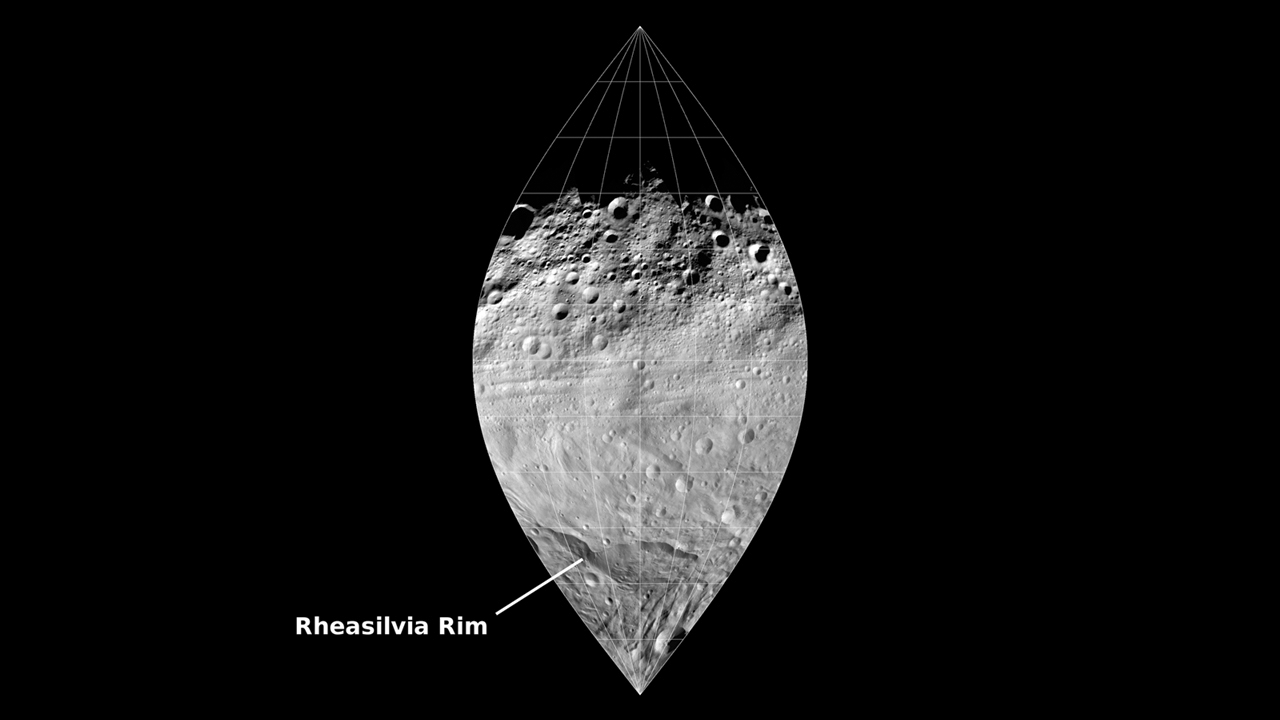

Slice of Vesta

This image mosaic from NASA’s Dawn mission shows a slice of the surface of the giant asteroid Vesta. This mosaic, which covers one quarter of Vesta’s surface, shows the pronounced difference between the northern and southern hemispheres. The south was strongly influenced by the recent formation of the Rheasilvia impact basin about 1 billion years ago. The south has relatively few craters and sharp, fresh topography. The more ancient north is more heavily cratered and the topography is more eroded. A set of troughs circling the equator is also visible. The impact that created Rheasilvia is likely responsible for creating the troughs.

The data were taken by Dawn’s framing camera during the high-altitude mapping orbit, which averaged about 420 miles (680 kilometers) in altitude and took place from Sept. 30 to Nov. 2, 2011. The approximate resolution of the images is about 200 feet (60 meters) per pixel.

The Dawn mission to Vesta and Ceres is managed by NASA’s Jet Propulsion Laboratory, a division of the California Institute of Technology in Pasadena, for NASA’s Science Mission Directorate, Washington. UCLA is responsible for overall Dawn mission science. The Dawn framing cameras were developed and built under the leadership of the Max Planck Institute for Solar System Research, Katlenburg-Lindau, Germany, with significant contributions by DLR German Aerospace Center, Institute of Planetary Research, Berlin, and in coordination with the Institute of Computer and Communication Network Engineering, Braunschweig. The framing camera project is funded by the Max Planck Society, DLR and NASA/JPL.

Credit: NASA/JPL-Caltech/UCLA/MPS/DLR/IDA